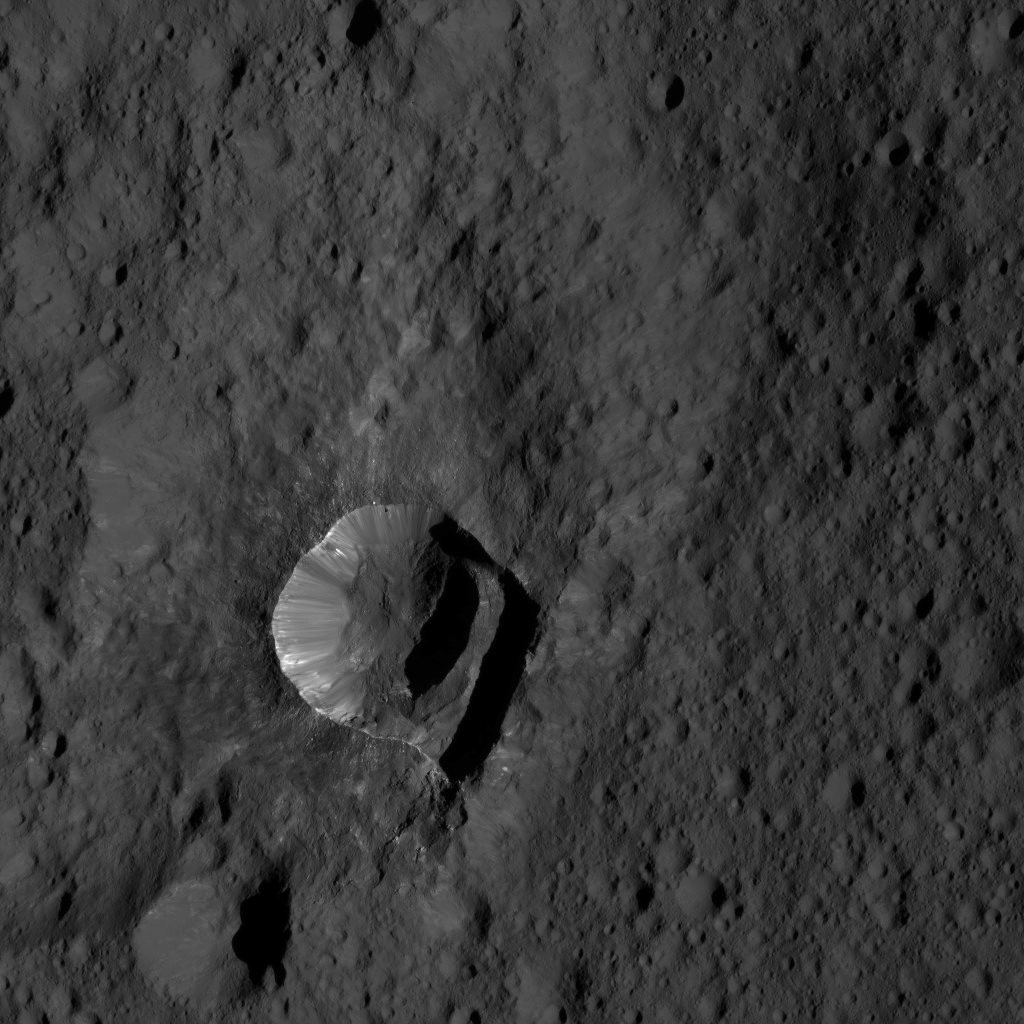

Dawn LAMO Image 188

NASA’s Dawn spacecraft views Oxo Crater (6 miles, 10 kilometers wide) in this view from Ceres.

Dawn took this image on June 4, 2016, from its low-altitude mapping orbit, at a distance of about 240 miles (385 kilometers) above the surface. The image resolution is 120 feet (35 meters) per pixel.

Dawn’s mission is managed by JPL for NASA’s Science Mission Directorate in Washington. Dawn is a project of the directorate’s Discovery Program, managed by NASA’s Marshall Space Flight Center in Huntsville, Alabama. UCLA is responsible for overall Dawn mission science. Orbital ATK, Inc., in Dulles, Virginia, designed and built the spacecraft. The German Aerospace Center, the Max Planck Institute for Solar System Research, the Italian Space Agency and the Italian National Astrophysical Institute are international partners on the mission team.

Credit: NASA/JPL-Caltech/UCLA/MPS/DLR/IDA